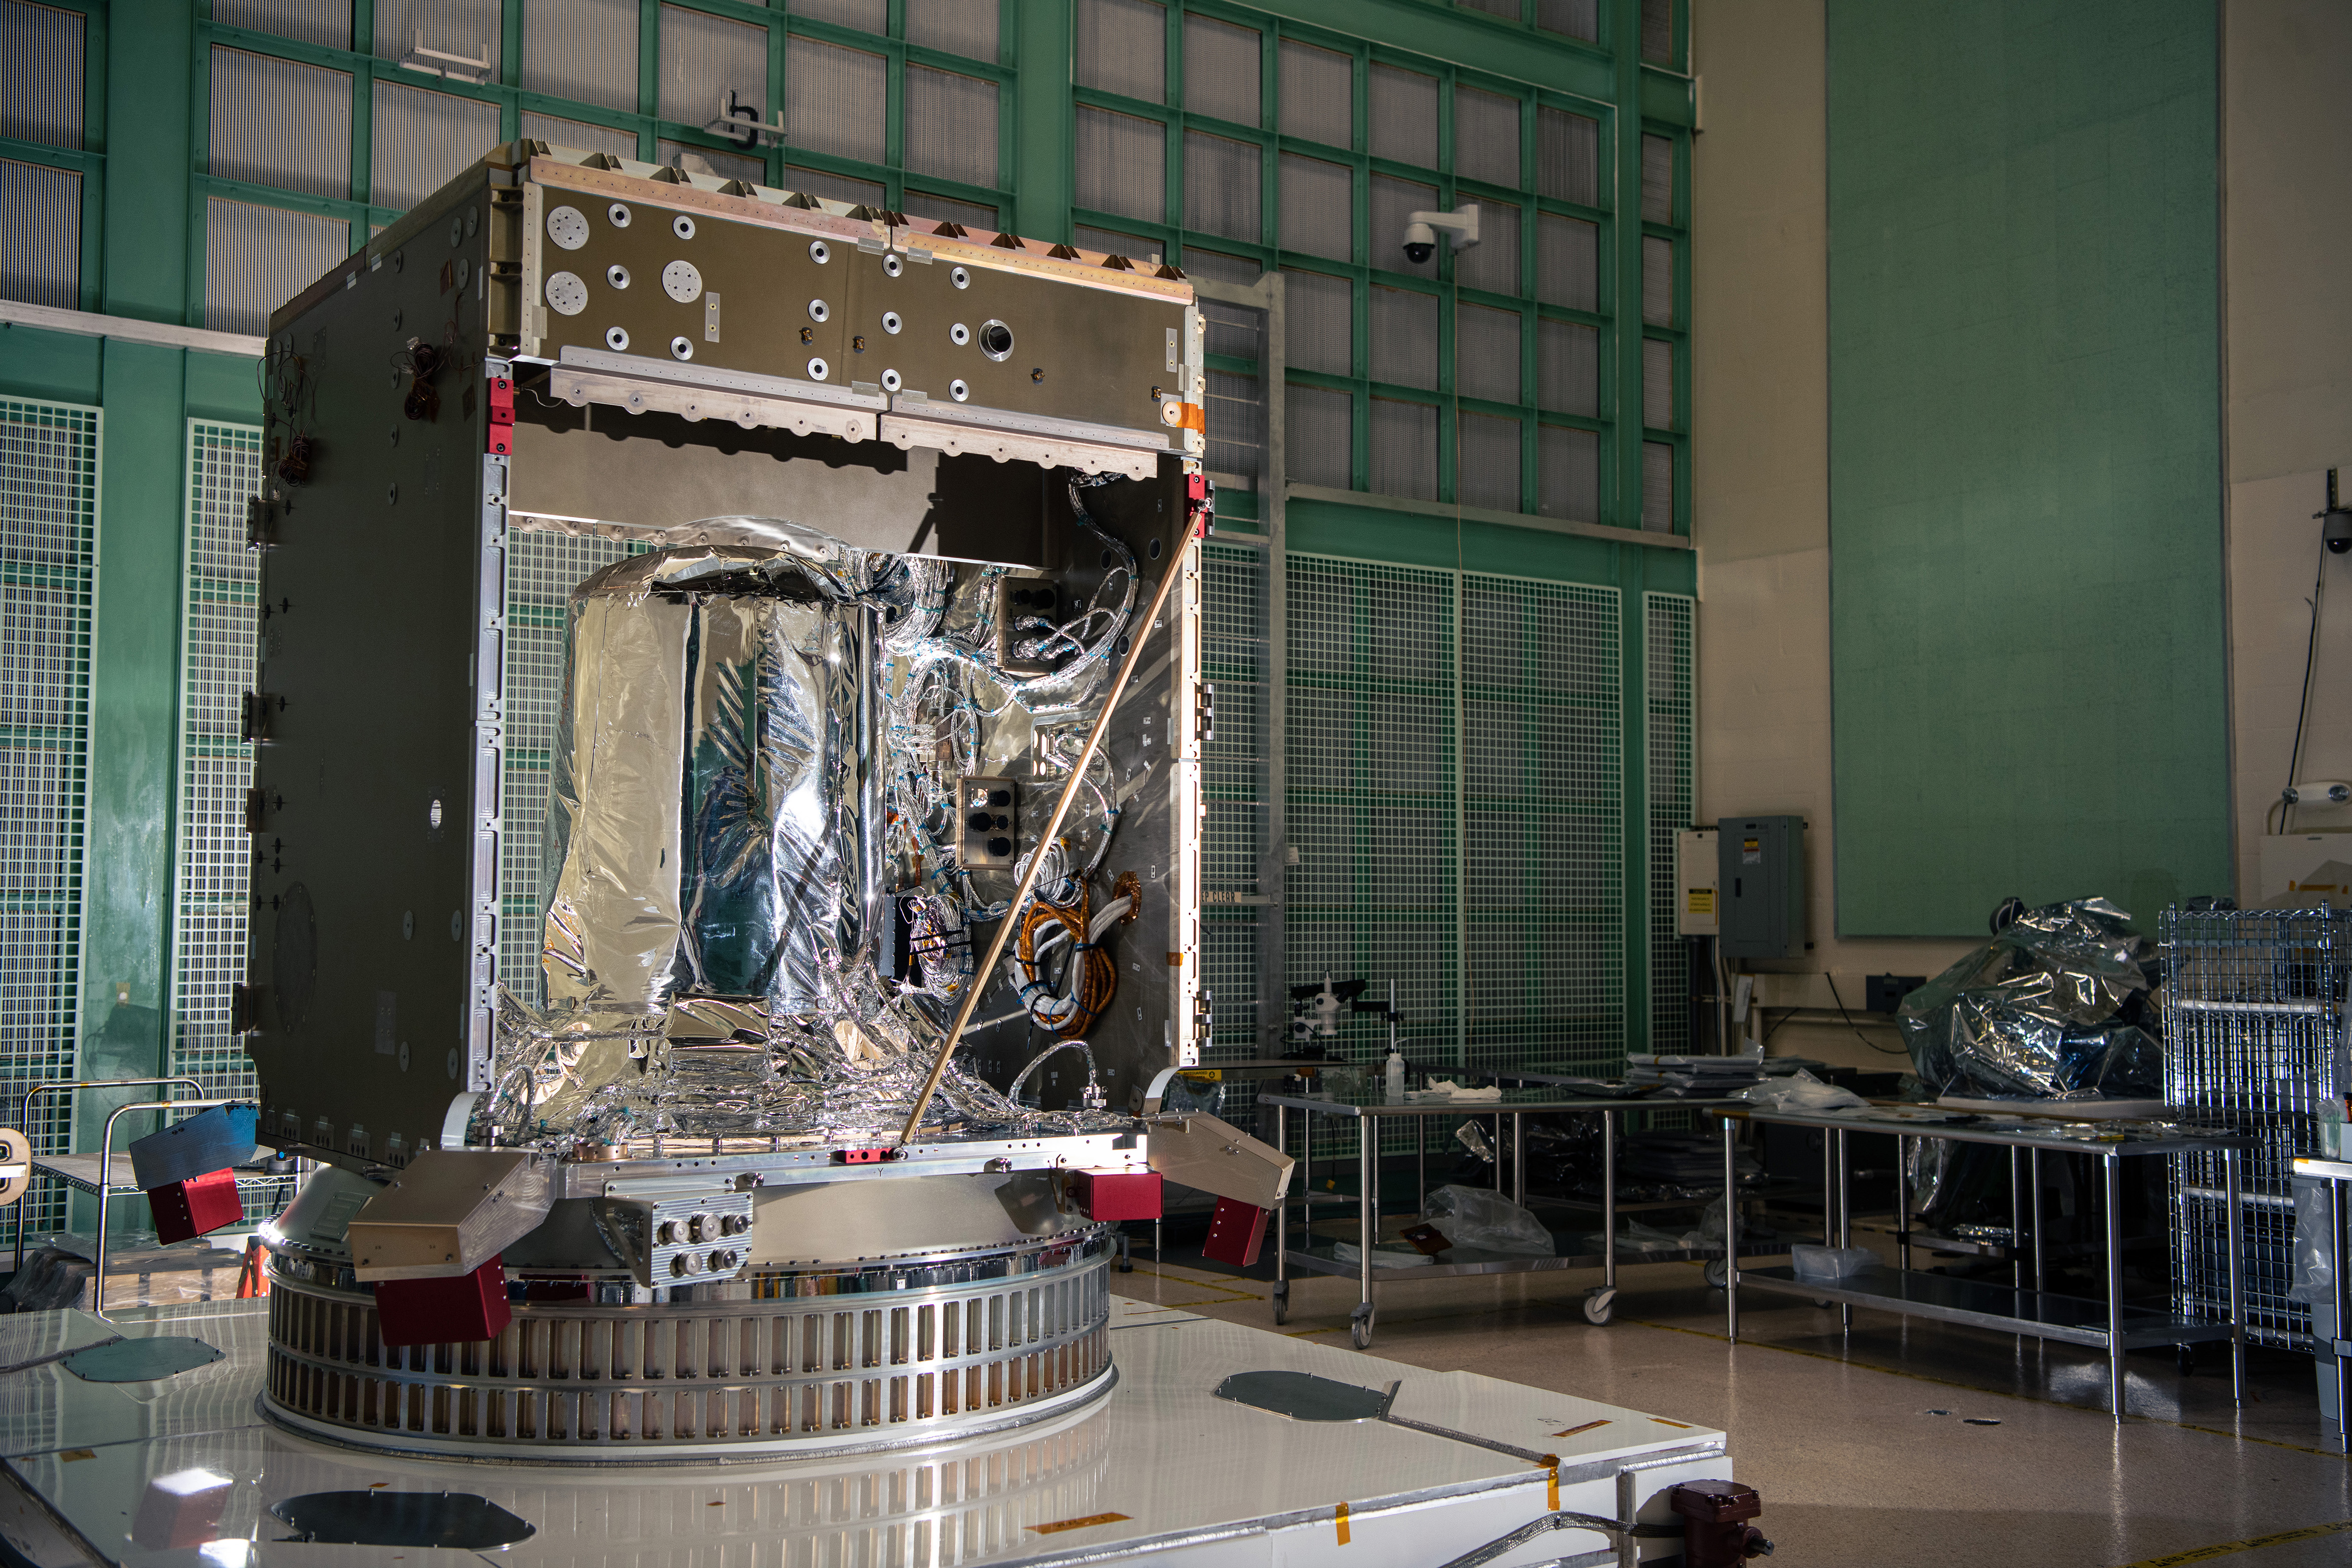

The flight propellant tank is visible inside the partially assembled Plankton, Aerosol, Cloud, ocean Ecosystem (PACE) Spacecraft structure in the cleanroom at NASA Goddard Space Flight Center in Greenbelt, Maryland on February 24th, 2022. PACE's unprecedented spectral coverage will provide the first-ever global measurements designed to identify phytoplankton community composition. The mission will make global ocean color measurements, using the Ocean Color Instrument (OCI), to provide extended data records on ocean ecology and global biogeochemistry along with polarimetry measurements, using the Spectro-polarimeter for Planetary Exploration (SPEXone) and the Hyper Angular Research Polarimeter (HARP2) to provide extended data records on clouds and aerosols. The Earth-observing satellite mission, built at Goddard Space Flight Center in Greenbelt, MD, will continue and advance observations of global ocean color, biogeochemistry, and ecology, as well as the carbon cycle, aerosols and clouds.

Credit: NASA / Denny Henry